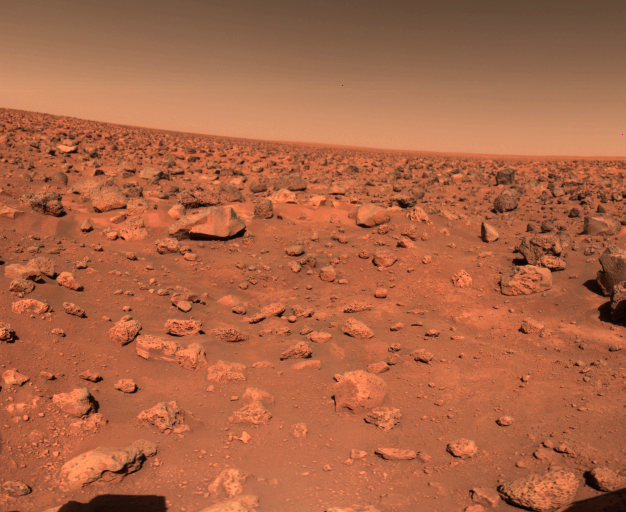

First Color Image of the Viking Lander 2 Site

The first color picture taken by Viking 2 on the Martian surface shows a rocky reddish surface much like that seen by Viking 1 more than 4000 miles away. The planned location for the collection of soil for on-board analysis is seen in the lower part of the photo. The Lander s camera #2 is looking approximately to the northeast. The right edge of the picture is due east of the spacecraft. The sun is behind the camera in the Martian afternoon. As at Chryse Planitia where Viking 1 landed in July, the sky over Utopia is pink. Colors of the rocks and soil also are almost identical at the two landing sites. Because the spacecraft is tilted about 8 to the west, the horizon appears tilted. In fact, it is nearly level.

Credit: NASA/JPL